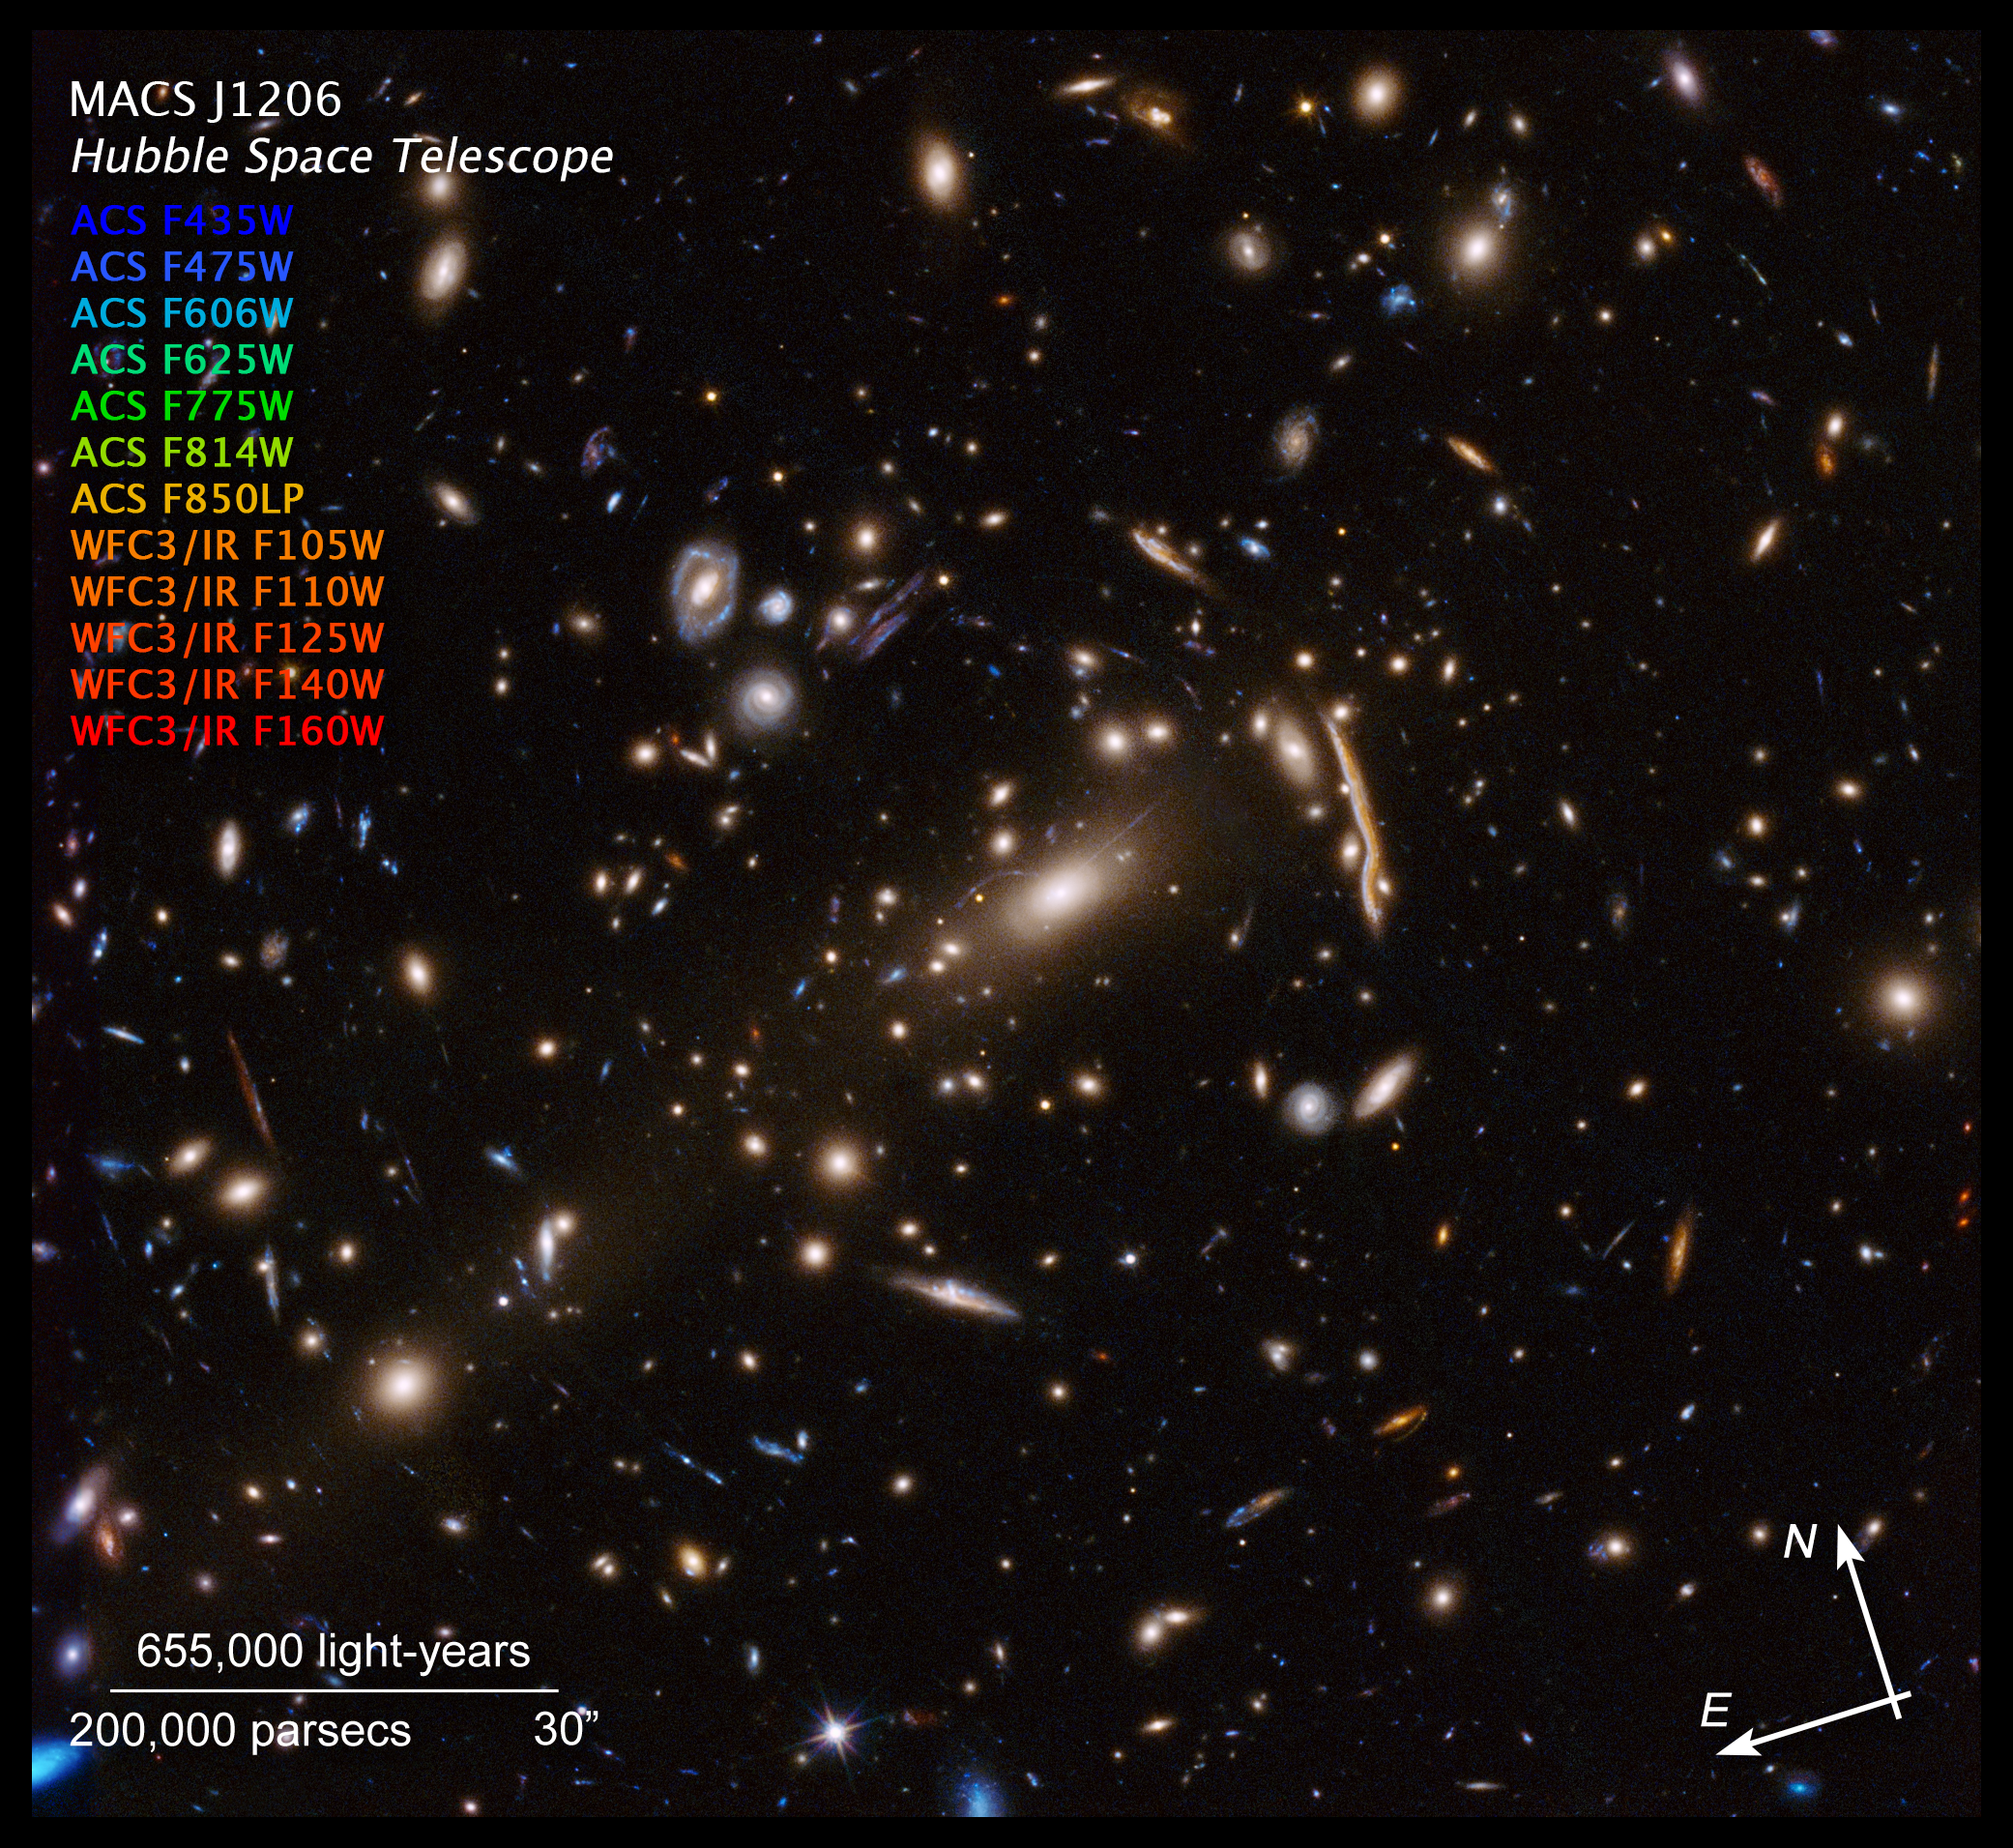

Compass Image for MACS J1206

Credit: NASA, ESA, P. Natarajan (Yale University), G. Caminha (University of Groningen), M. Meneghetti (INAF—Observatory of Astrophysics and Space Science of Bologna), and the CLASH-VLT/Zooming teams Acknowledgement: NASA, ESA, M. Postman (STScI), and the CLASH team